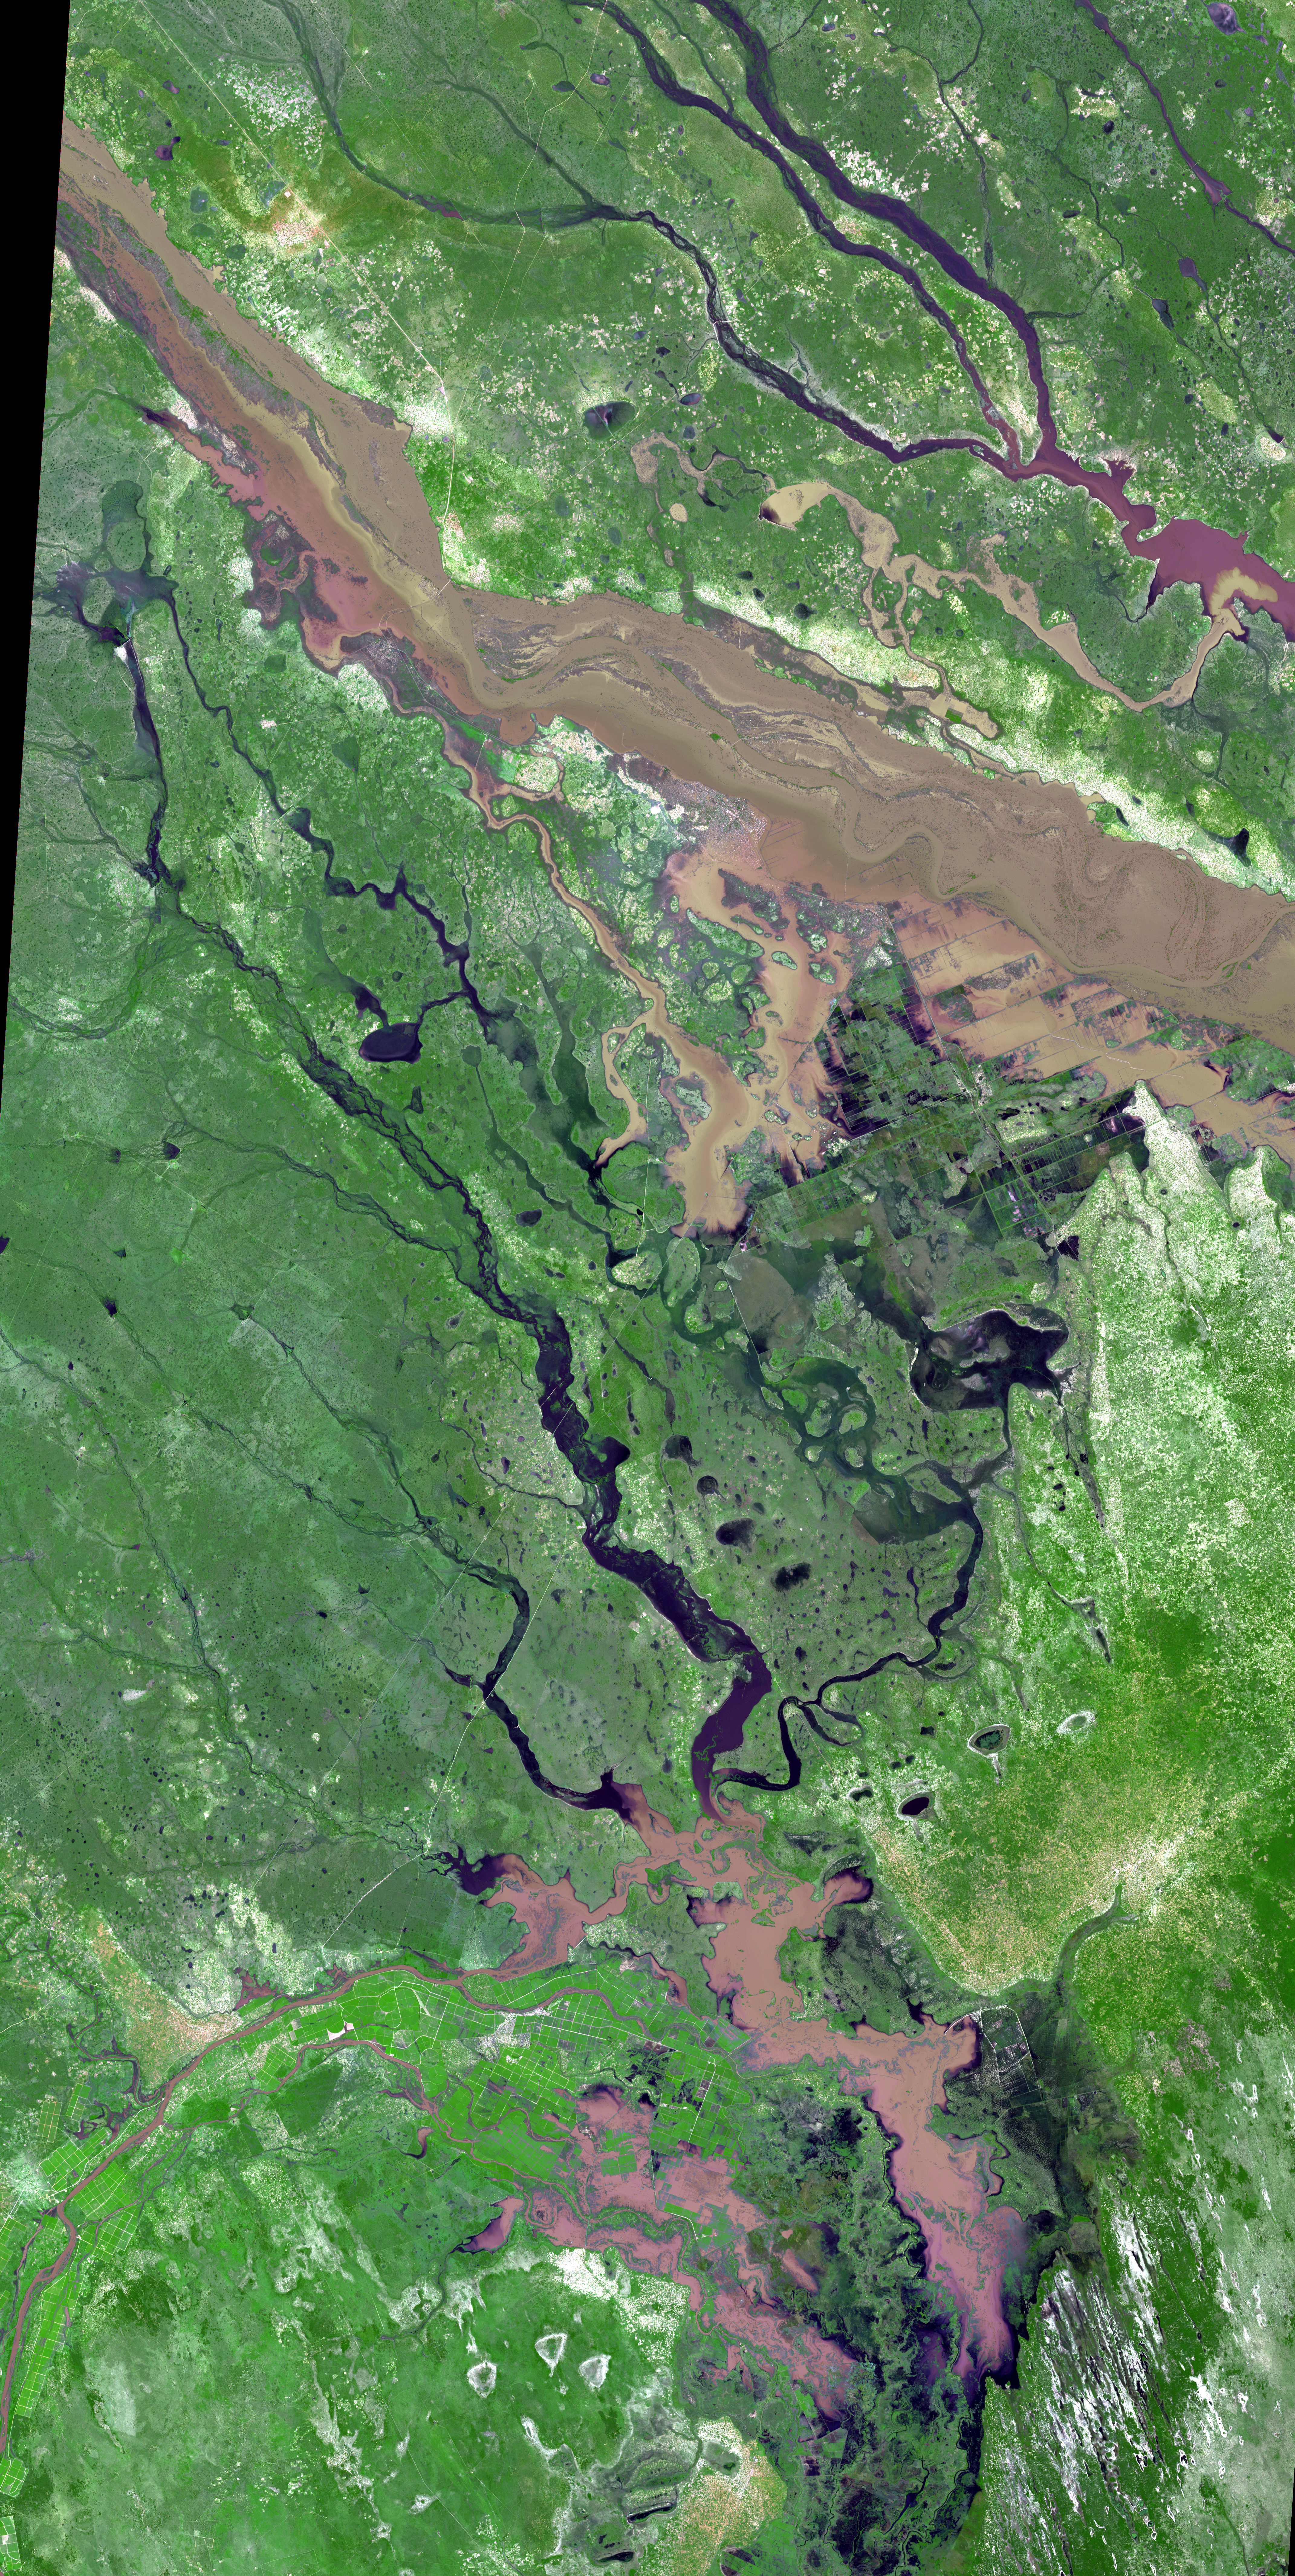

NASA Satellite Images Severe Flooding in Mozambique

In southern Mozambique, more than 80,000 people have been displaced due to recent flooding. The floods are a result of week-long torrential rains in South Africa and Zimbabwe that swelled the Limpopo River in Jan. 2013, but the full impact of the rains is only now being felt. The town of Chokwe, north of the capitol, was completely submerged. The Advanced Spaceborne Thermal Emission and Reflection Radiometer (ASTER) instrument on NASA’s Terra spacecraft acquired this image on Jan. 25, 2013. It covers an area of 39 by 79 miles (63 by 127 kilometers) and is located near 24.8 degrees south latitude, 32.9 degrees east longitude.

With its 14 spectral bands from the visible to the thermal infrared wavelength region and its high spatial resolution of 15 to 90 meters (about 50 to 300 feet), ASTER images Earth to map and monitor the changing surface of our planet. ASTER is one of five Earth-observing instruments launched Dec. 18, 1999, on Terra. The instrument was built by Japan’s Ministry of Economy, Trade and Industry. A joint U.S./Japan science team is responsible for validation and calibration of the instrument and data products.

The broad spectral coverage and high spectral resolution of ASTER provides scientists in numerous disciplines with critical information for surface mapping and monitoring of dynamic conditions and temporal change. Example applications are: monitoring glacial advances and retreats; monitoring potentially active volcanoes; identifying crop stress; determining cloud morphology and physical properties; wetlands evaluation; thermal pollution monitoring; coral reef degradation; surface temperature mapping of soils and geology; and measuring surface heat balance.

The U.S. science team is located at NASA’s Jet Propulsion Laboratory, Pasadena, Calif. The Terra mission is part of NASA’s Science Mission Directorate, Washington, D.C.

Credit: NASA/GSFC/METI/ERSDAC/JAROS, and U.S./Japan ASTER Science Team